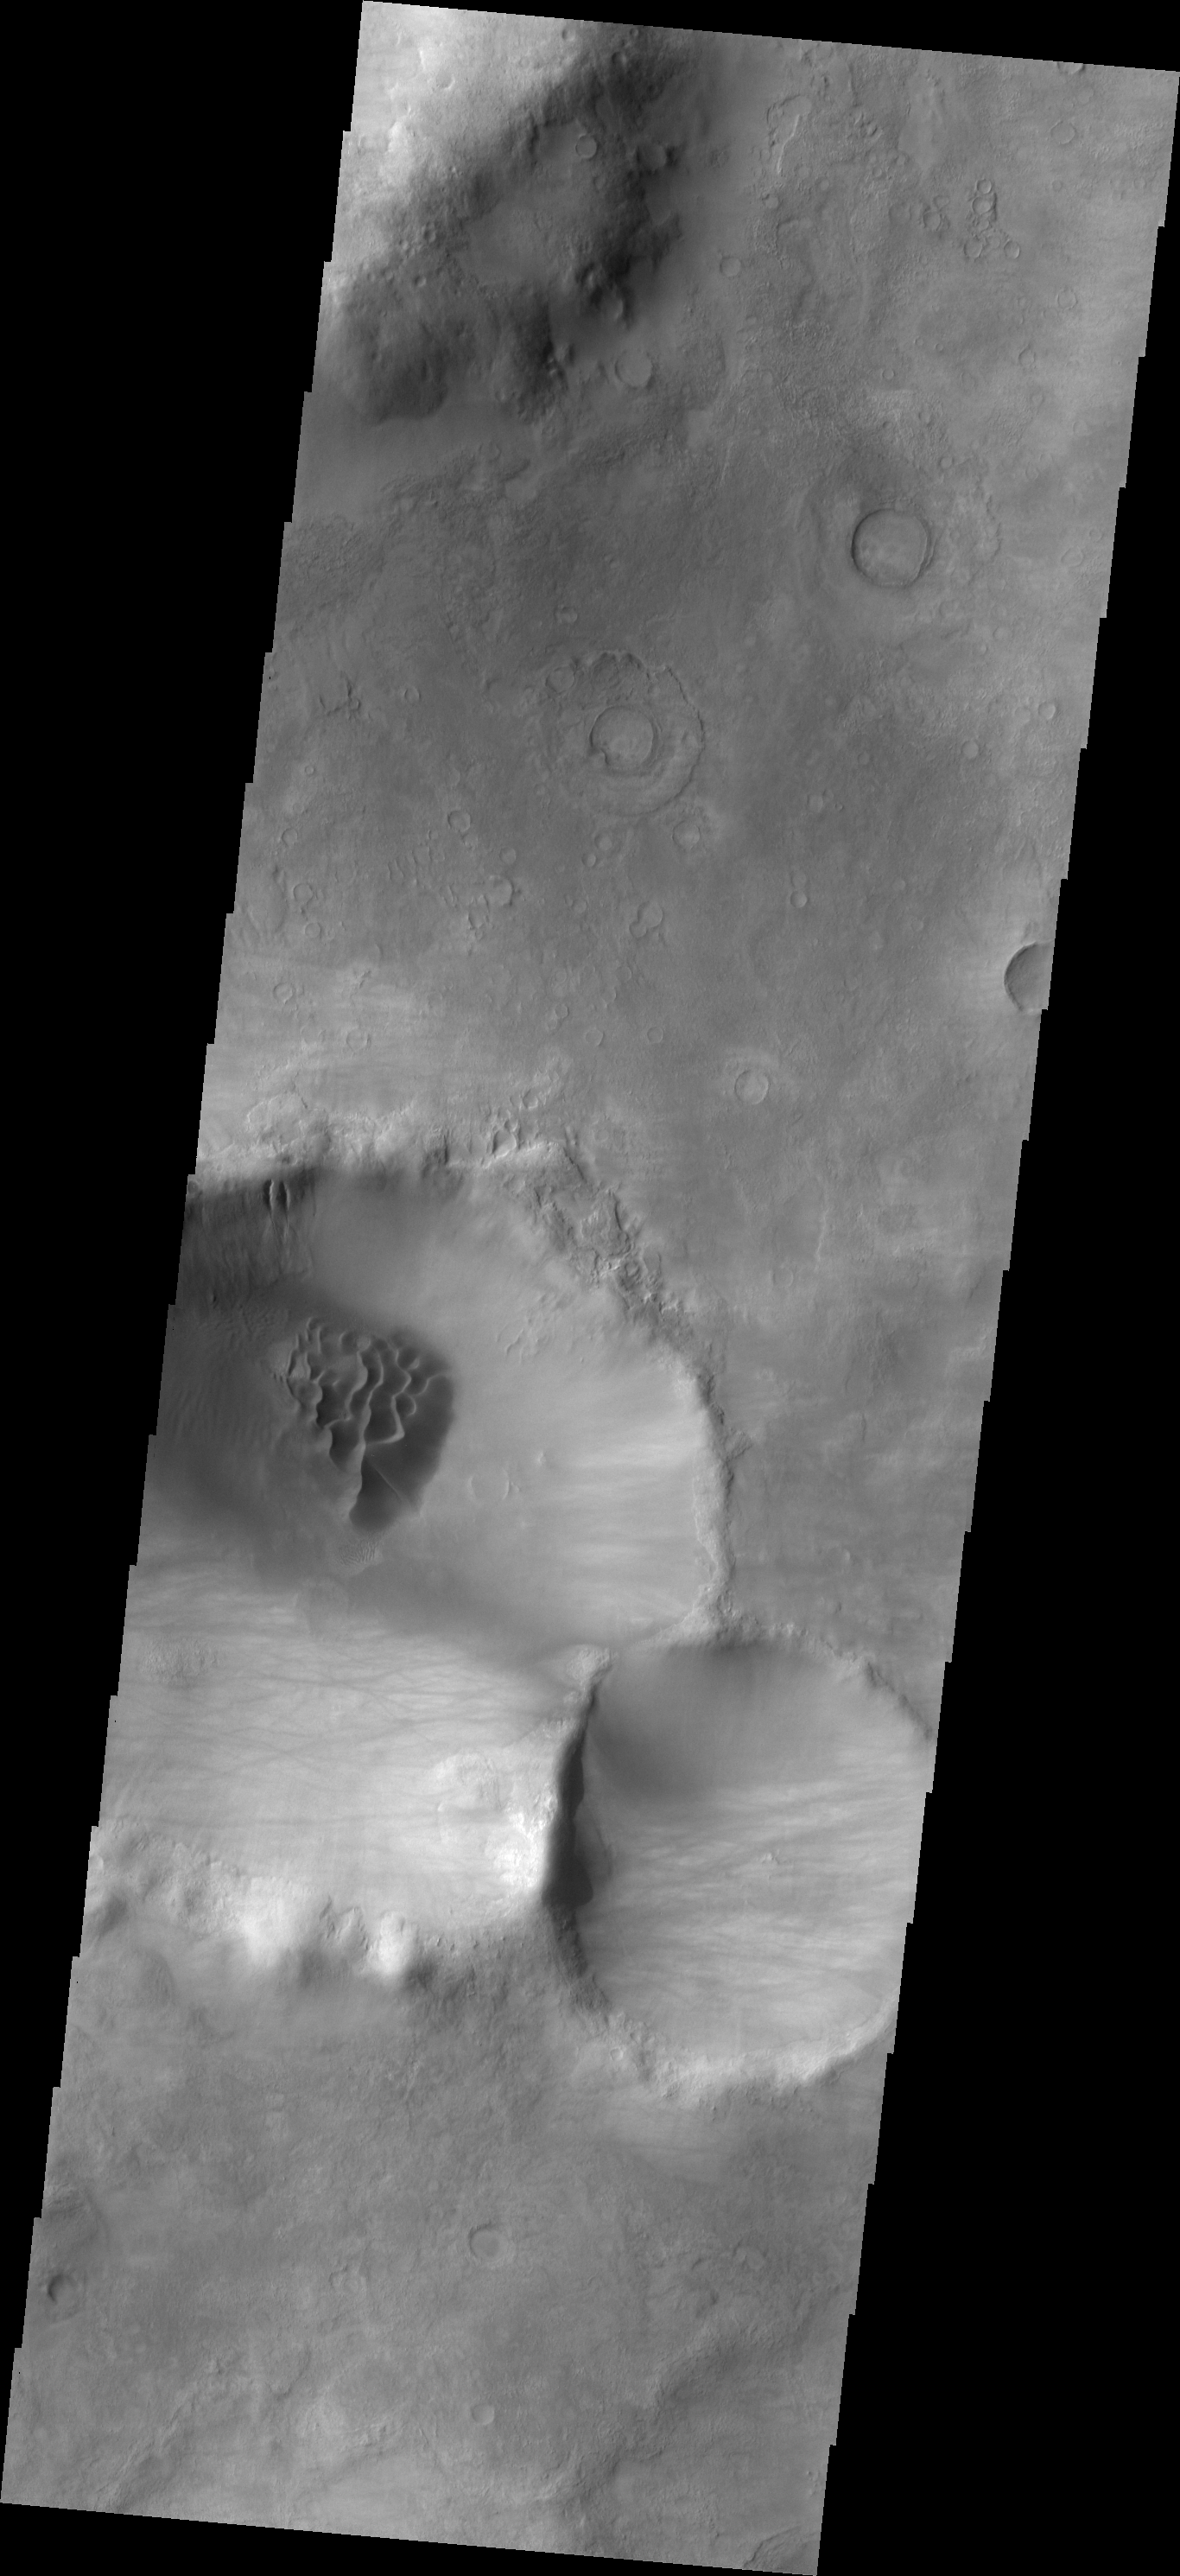

Noachis Dunes

This crater and its dune field are located in southern Noachis Terra.

Image information: VIS instrument. Latitude -56.2N, Longitude 4.7E. 17 meter/pixel resolution.

Please see the THEMIS Data Citation Note for details on crediting THEMIS images.

Note: this THEMIS visual image has not been radiometrically nor geometrically calibrated for this preliminary release. An empirical correction has been performed to remove instrumental effects. A linear shift has been applied in the cross-track and down-track direction to approximate spacecraft and planetary motion. Fully calibrated and geometrically projected images will be released through the Planetary Data System in accordance with Project policies at a later time.

NASA’s Jet Propulsion Laboratory manages the 2001 Mars Odyssey mission for NASA’s Office of Space Science, Washington, D.C. The Thermal Emission Imaging System (THEMIS) was developed by Arizona State University, Tempe, in collaboration with Raytheon Santa Barbara Remote Sensing. The THEMIS investigation is led by Dr. Philip Christensen at Arizona State University. Lockheed Martin Astronautics, Denver, is the prime contractor for the Odyssey project, and developed and built the orbiter. Mission operations are conducted jointly from Lockheed Martin and from JPL, a division of the California Institute of Technology in Pasadena.

Credit: NASA/JPL/ASU